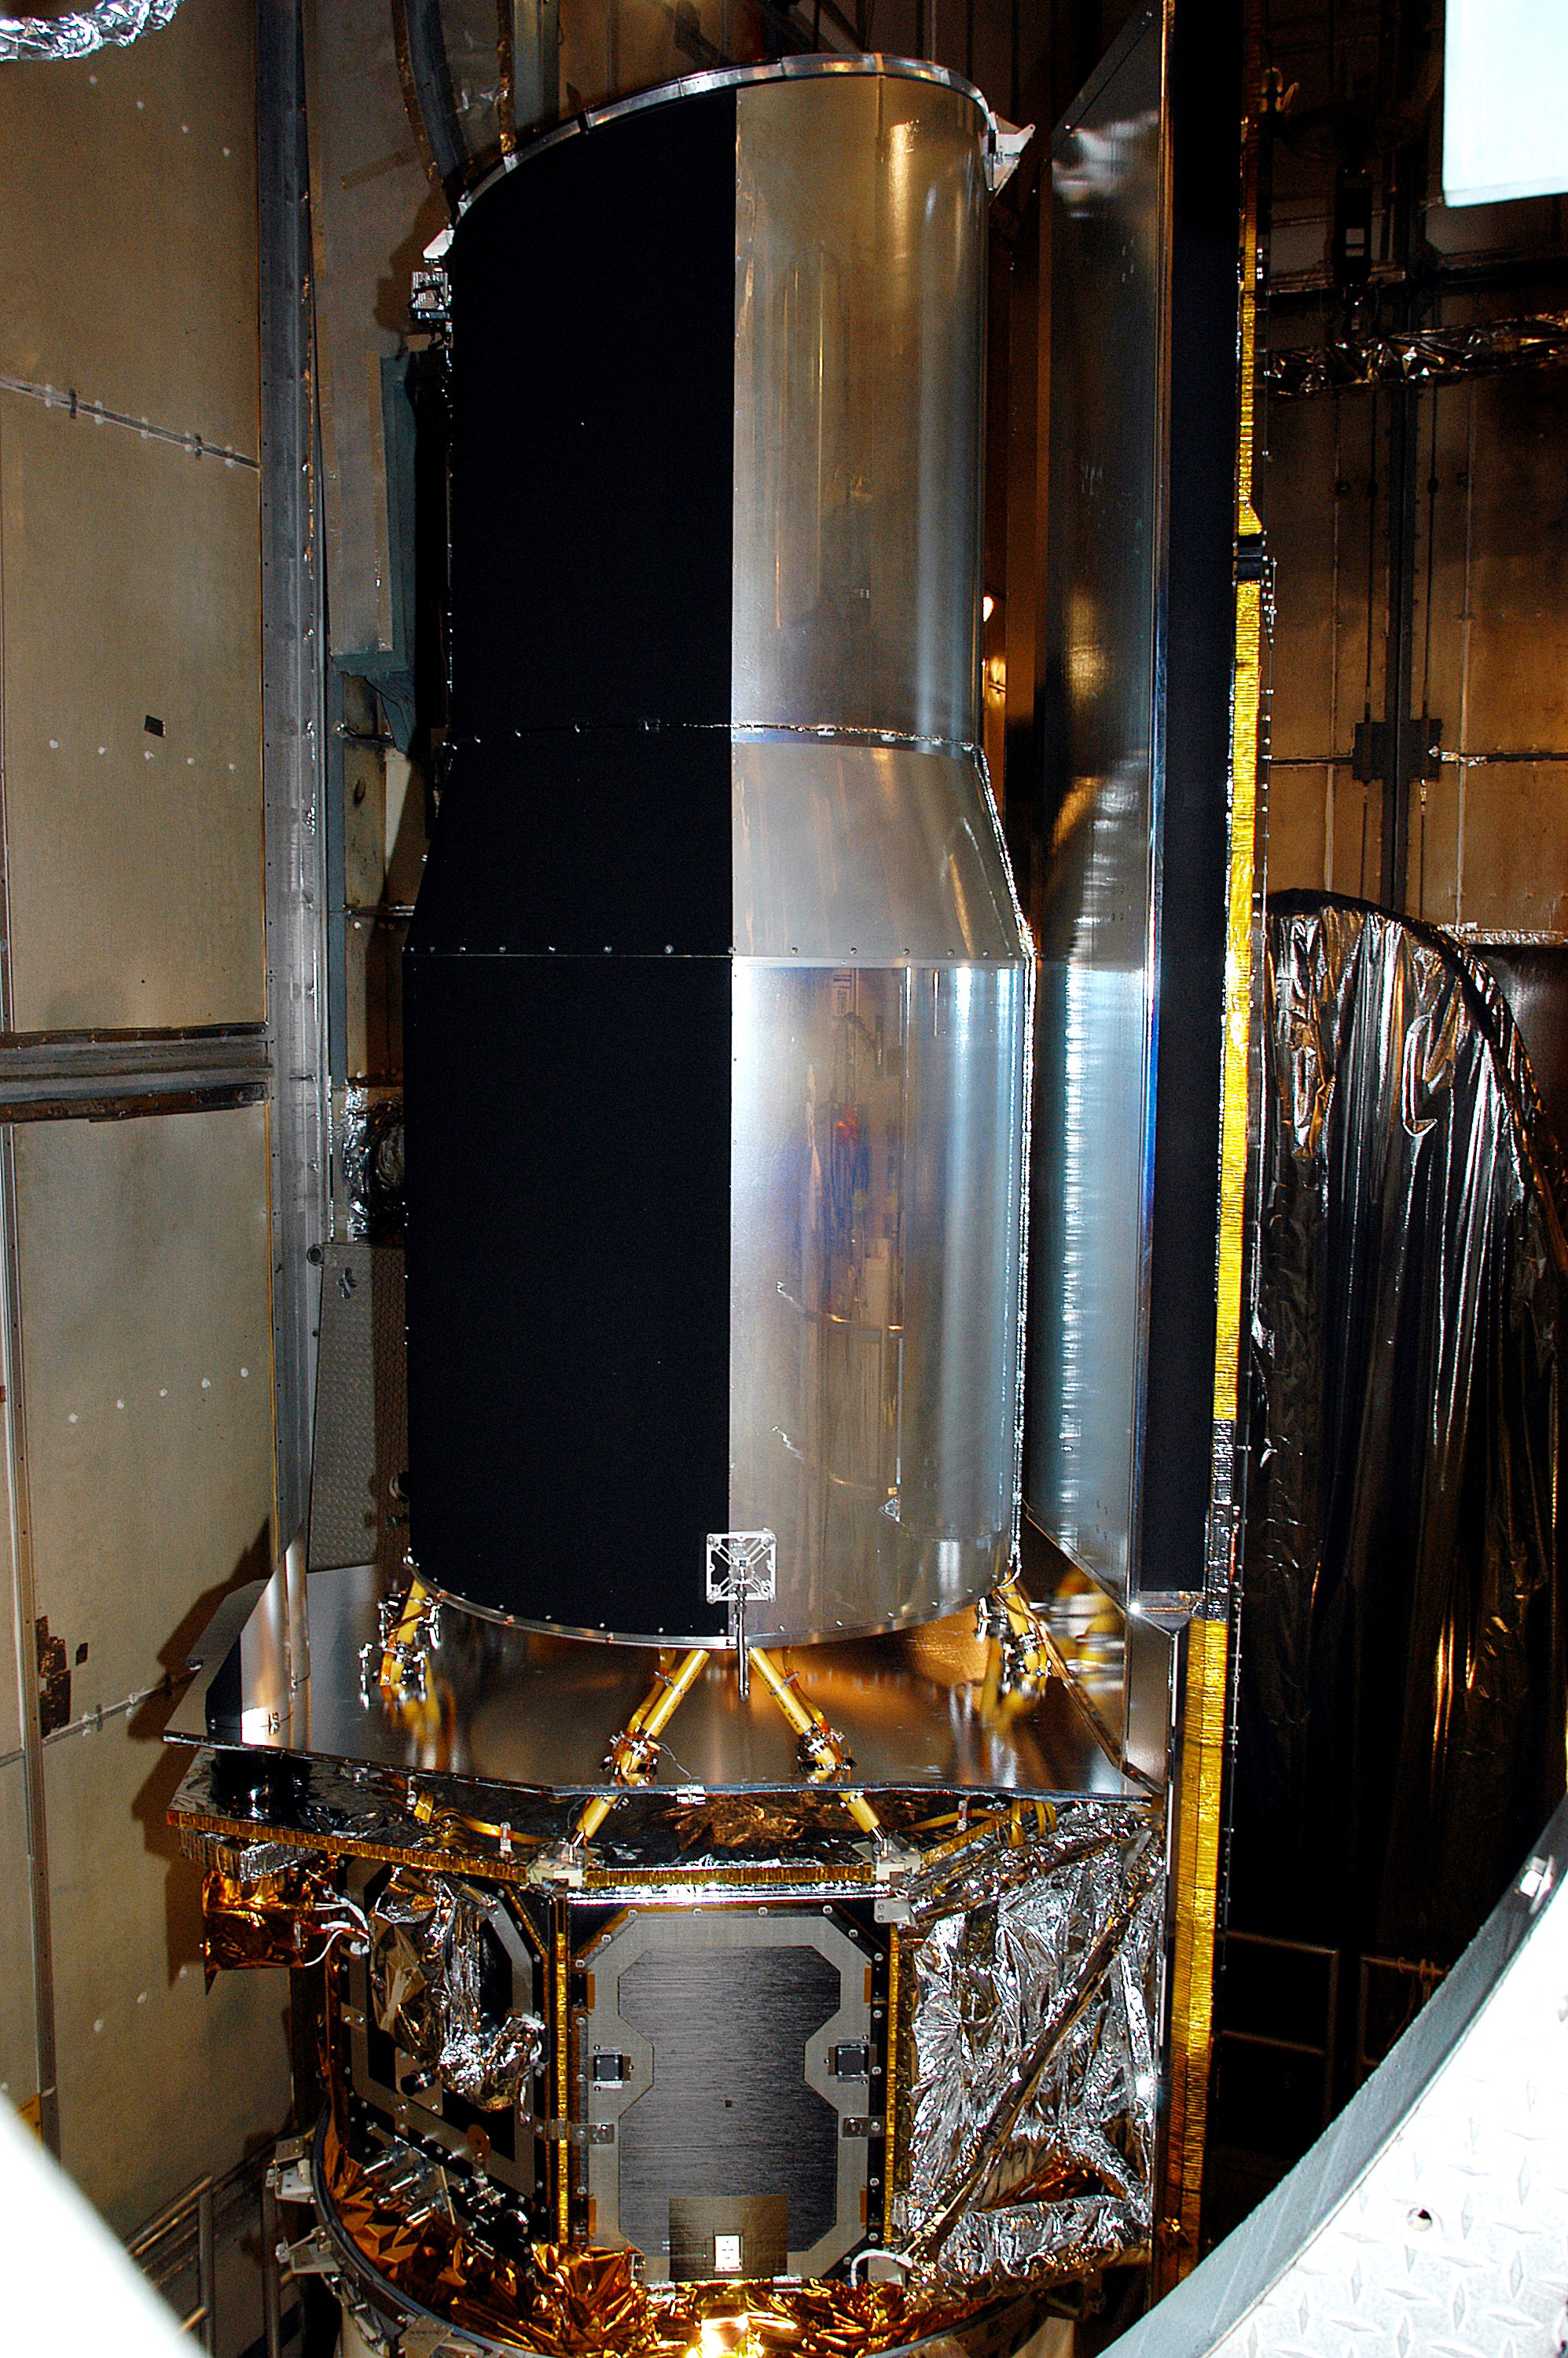

Space Infrared Telescope Facility (SIRTF) Before Launch

At the time of launch, the Spitzer Space Telescope bore its original name: the Space Infrared Telescope Facility (SIRTF). It’s shown here in the mobile service tower on Launch Pad 17-B, Cape Canaveral Air Force Station, waiting for encapsulation.

NASA’s Jet Propulsion Laboratory, Pasadena, Calif., manages the Spitzer Space Telescope mission for NASA’s Science Mission Directorate, Washington. Science operations are conducted at the Spitzer Science Center at the California Institute of Technology, also in Pasadena. Caltech manages JPL for NASA.

Credit: NASA